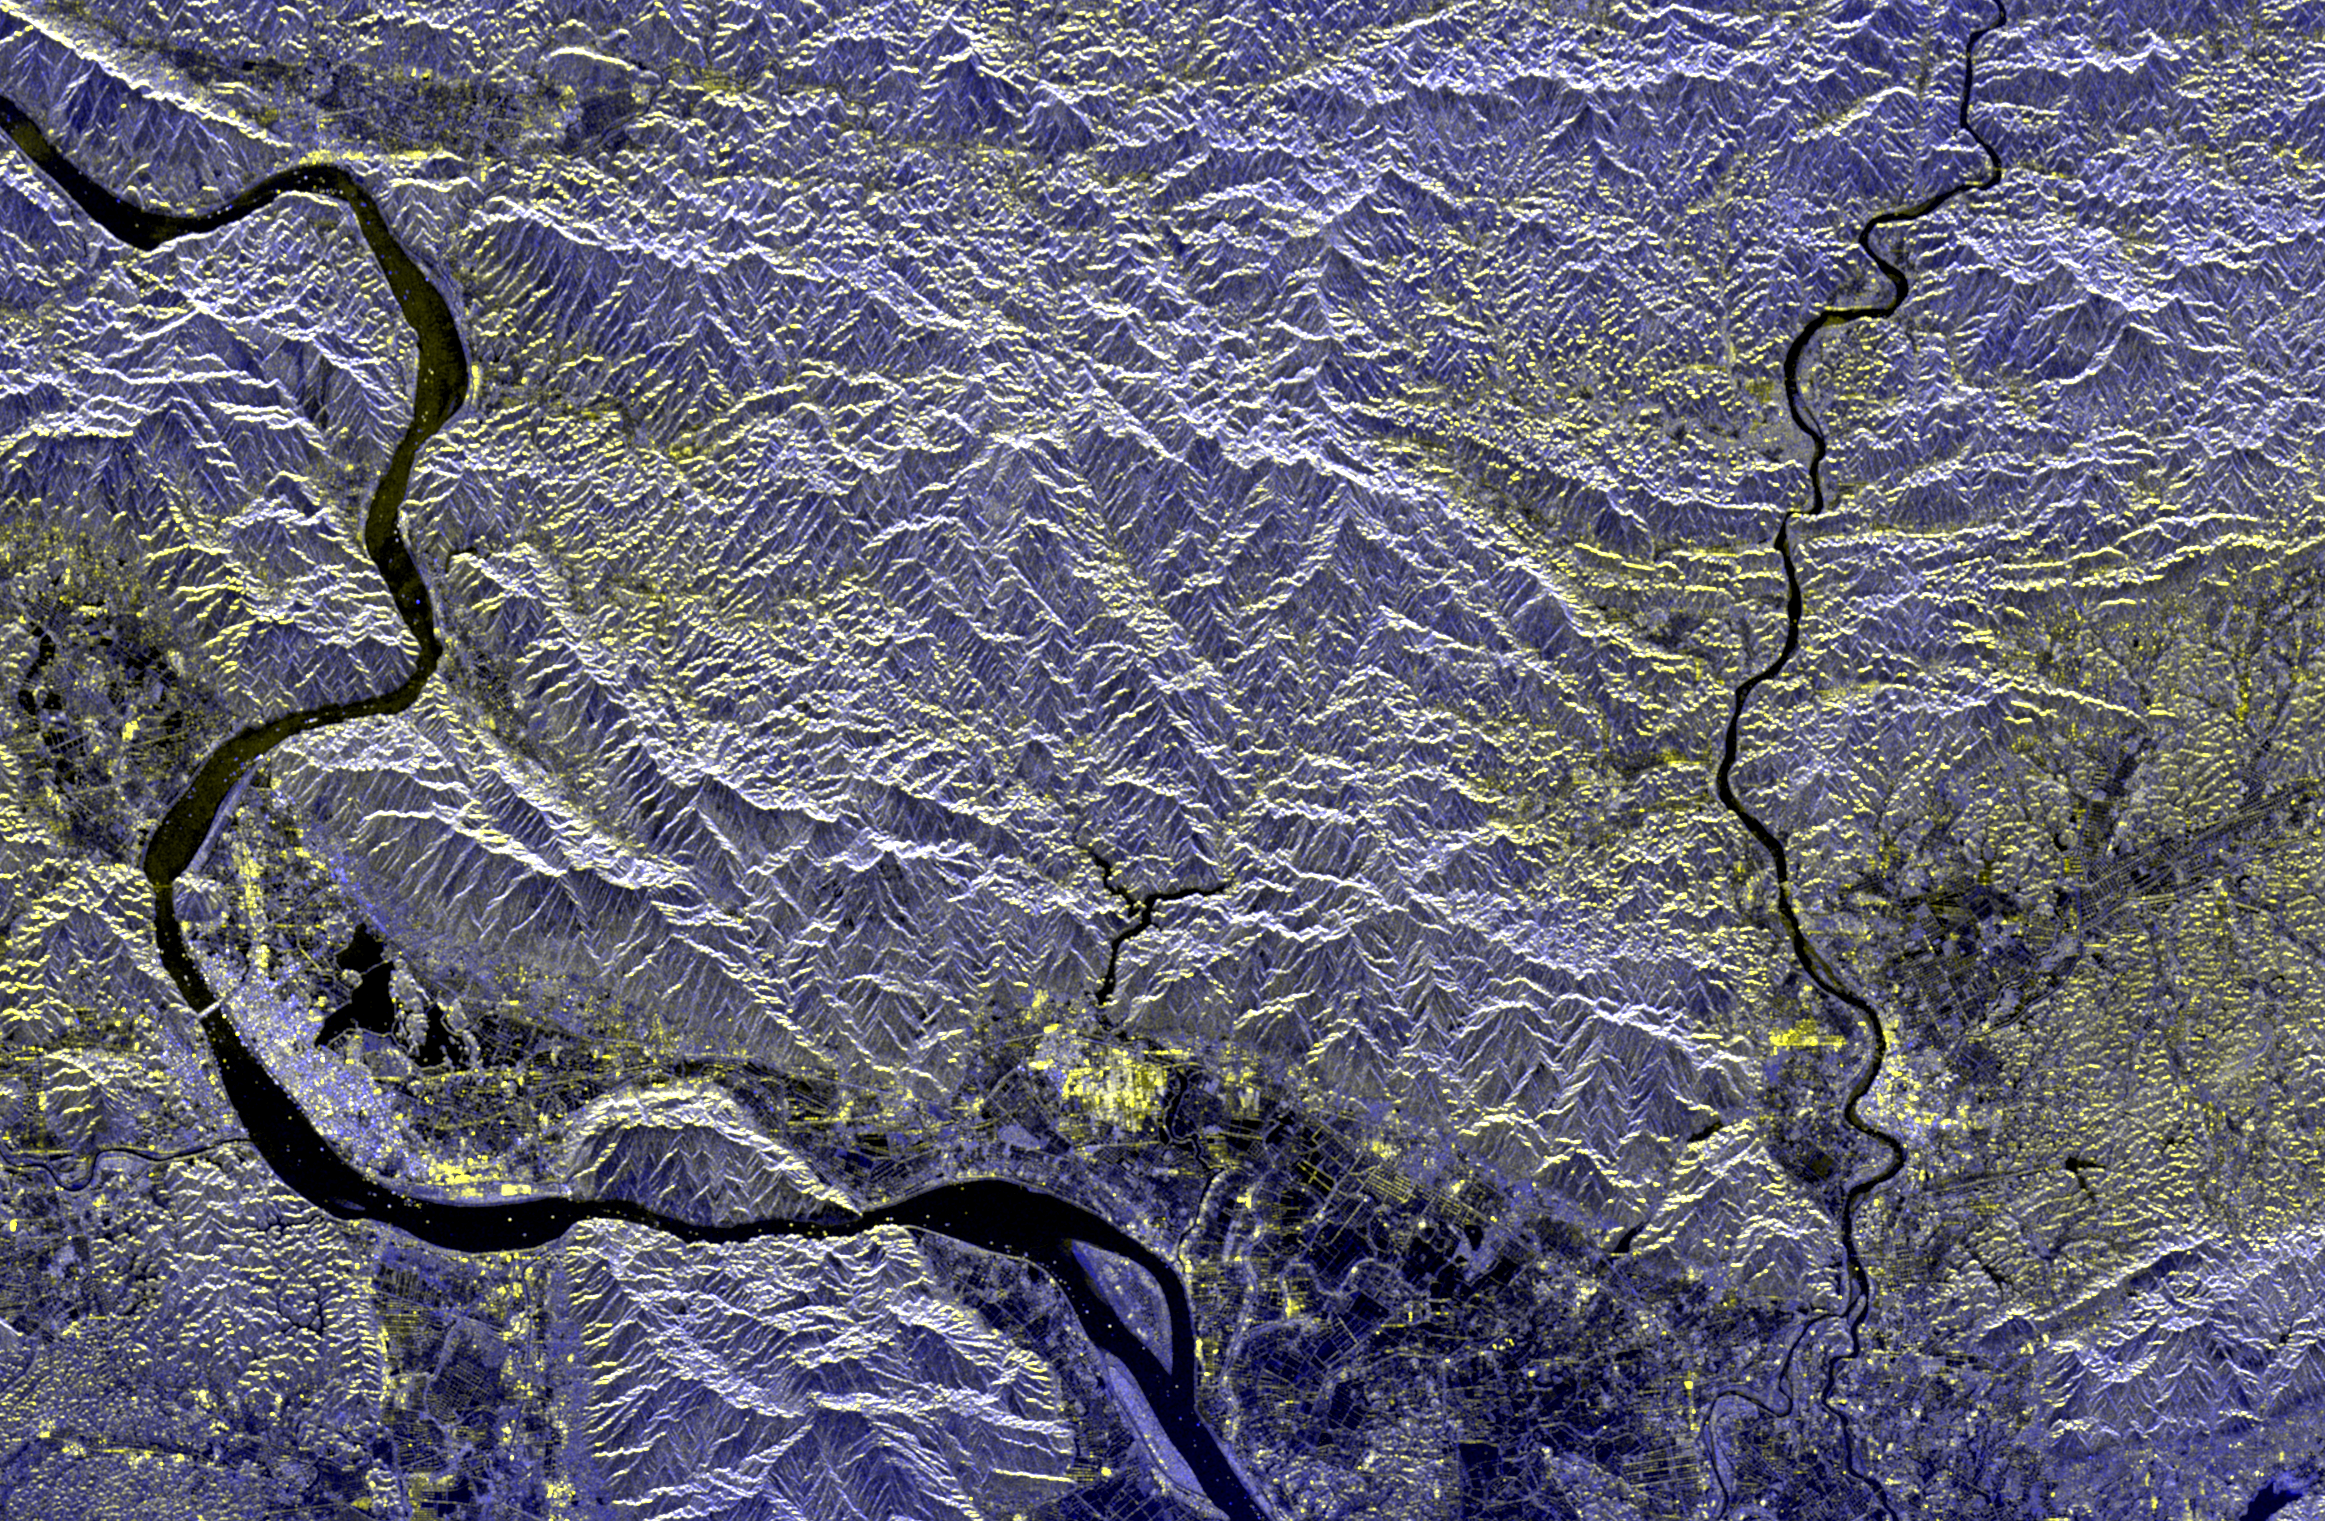

Space Radar Image of Mineral Resources, China

This spaceborne radar image of a mineral-rich region in southern China is being used by geologists to identify potential new areas for mineral exploration. The area shown is the vicinity of the city of Zhao Qing, the light blue area along the banks of the River Xi Jiang in the lower left. This is in the southern Chinese province of Guangdong, about 75 kilometers (46 miles) west of Guangzhou (Canton). The largest gold mine in southern China is located in the far upper left of the image along a brightly reflective mountain ridge. Using the radar image as a guide, geologists are tracing the extension of the ridge structure to the east (right) to identify possible mining areas. Radar imaging is especially useful for this purpose because of its sensitivity to subtle topographic structure, even in areas such as these, which have a dense vegetation cover. The Xi Jiang area is one of the most productive mining regions in China, with deposits of tungsten, lead, zinc and gold.

The image was acquired by the Spaceborne Imaging Radar-C/X-Band Synthetic Aperture Radar (SIR-C/X-SAR) onboard the space shuttleEndeavour on April 17, 1994. The image is centered at 37.2 degreesnorth latitude and 112.5 degrees east longitude. North is toward the upper right. The image shows an area 60 kilometers by 38 kilometers (37.2 miles by 23.6 miles) The colors are assigned to different frequencies and polarizations of the radar as follows: red is L-band, horizontally transmitted, horizontally received; green is L-band, horizontally transmitted, vertically received; blue is C-band, horizontally transmitted, vertically received. SIR-C/X-SAR, a joint mission of the German, Italian and United States space agencies, is part of NASA’s Mission to Planet Earthprogram.

Credit: NASA/JPL